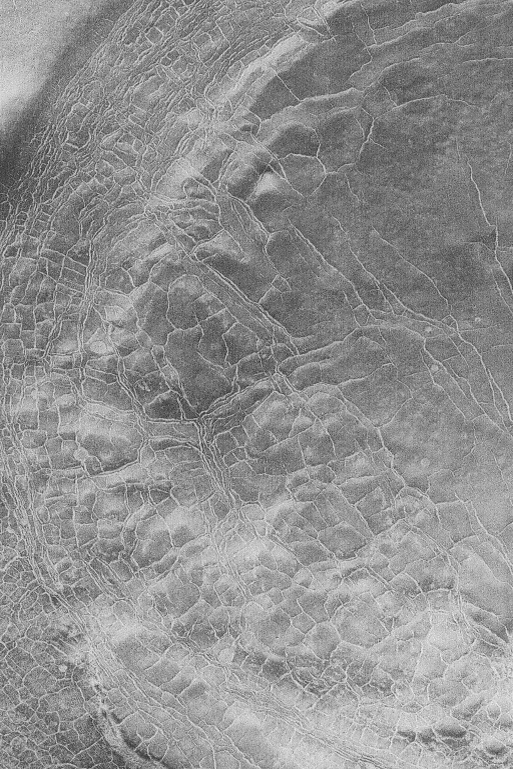

Polygon Patterns

MGS MOC Release No. MOC2-511, 12 October 2003

This August 2003 Mars Global Surveyor (MGS) Mars Orbiter Camera (MOC) image shows polygon patterns, enhanced by frost in the cracks that outline the polygon forms, in the south polar region of Mars. On Earth, patterns such as this usually indicate the presence of ice in the subsurface. The same might be true for Mars. This picture is located near 70.6°S, 309.5°W, and covers an area 3 km (1.9 mi) wide. The image is illuminated by sunlight from the upper left.

Credit: NASA/JPL/Malin Space Science Systems